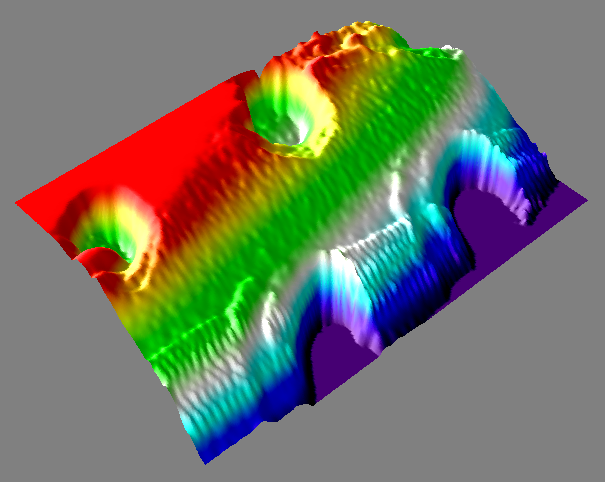

3-D View of Mars Particle

This is a 3D representation of the pits seen in the first Atomic Force Microscope, or AFM, images sent back from NASA’s Phoenix Mars Lander. Red represents the highest point and purple represents the lowest point.

The particle in the upper left corner —shown at the highest magnification ever seen from another world —is a rounded particle about one micrometer, or one millionth of a meter, across. It is a particle of the dust that cloaks Mars. Such dust particles color the Martian sky pink, feed storms that regularly envelop the planet and produce Mars’ distinctive red soil.

The particle was part of a sample informally called “Sorceress” delivered to the AFM on the 38th Martian day, or sol, of the mission (July 2, 2008). The AFM is part of Phoenix’s microscopic station called MECA, or the Microscopy, Electrochemistry, and Conductivity Analyzer.

The AFM was developed by a Swiss-led consortium, with Imperial College London producing the silicon substrate that holds sampled particles.

The Phoenix Mission is led by the University of Arizona, Tucson, on behalf of NASA. Project management of the mission is by NASA’s Jet Propulsion Laboratory, Pasadena, Calif. Spacecraft development is by Lockheed Martin Space Systems, Denver.

Photojournal Note: As planned, the Phoenix lander, which landed May 25, 2008 23:53 UTC, ended communications in November 2008, about six months after landing, when its solar panels ceased operating in the dark Martian winter.

Credit: NASA/JPL-Caltech/University of Arizona/University of Neuchatel/Imperial College London